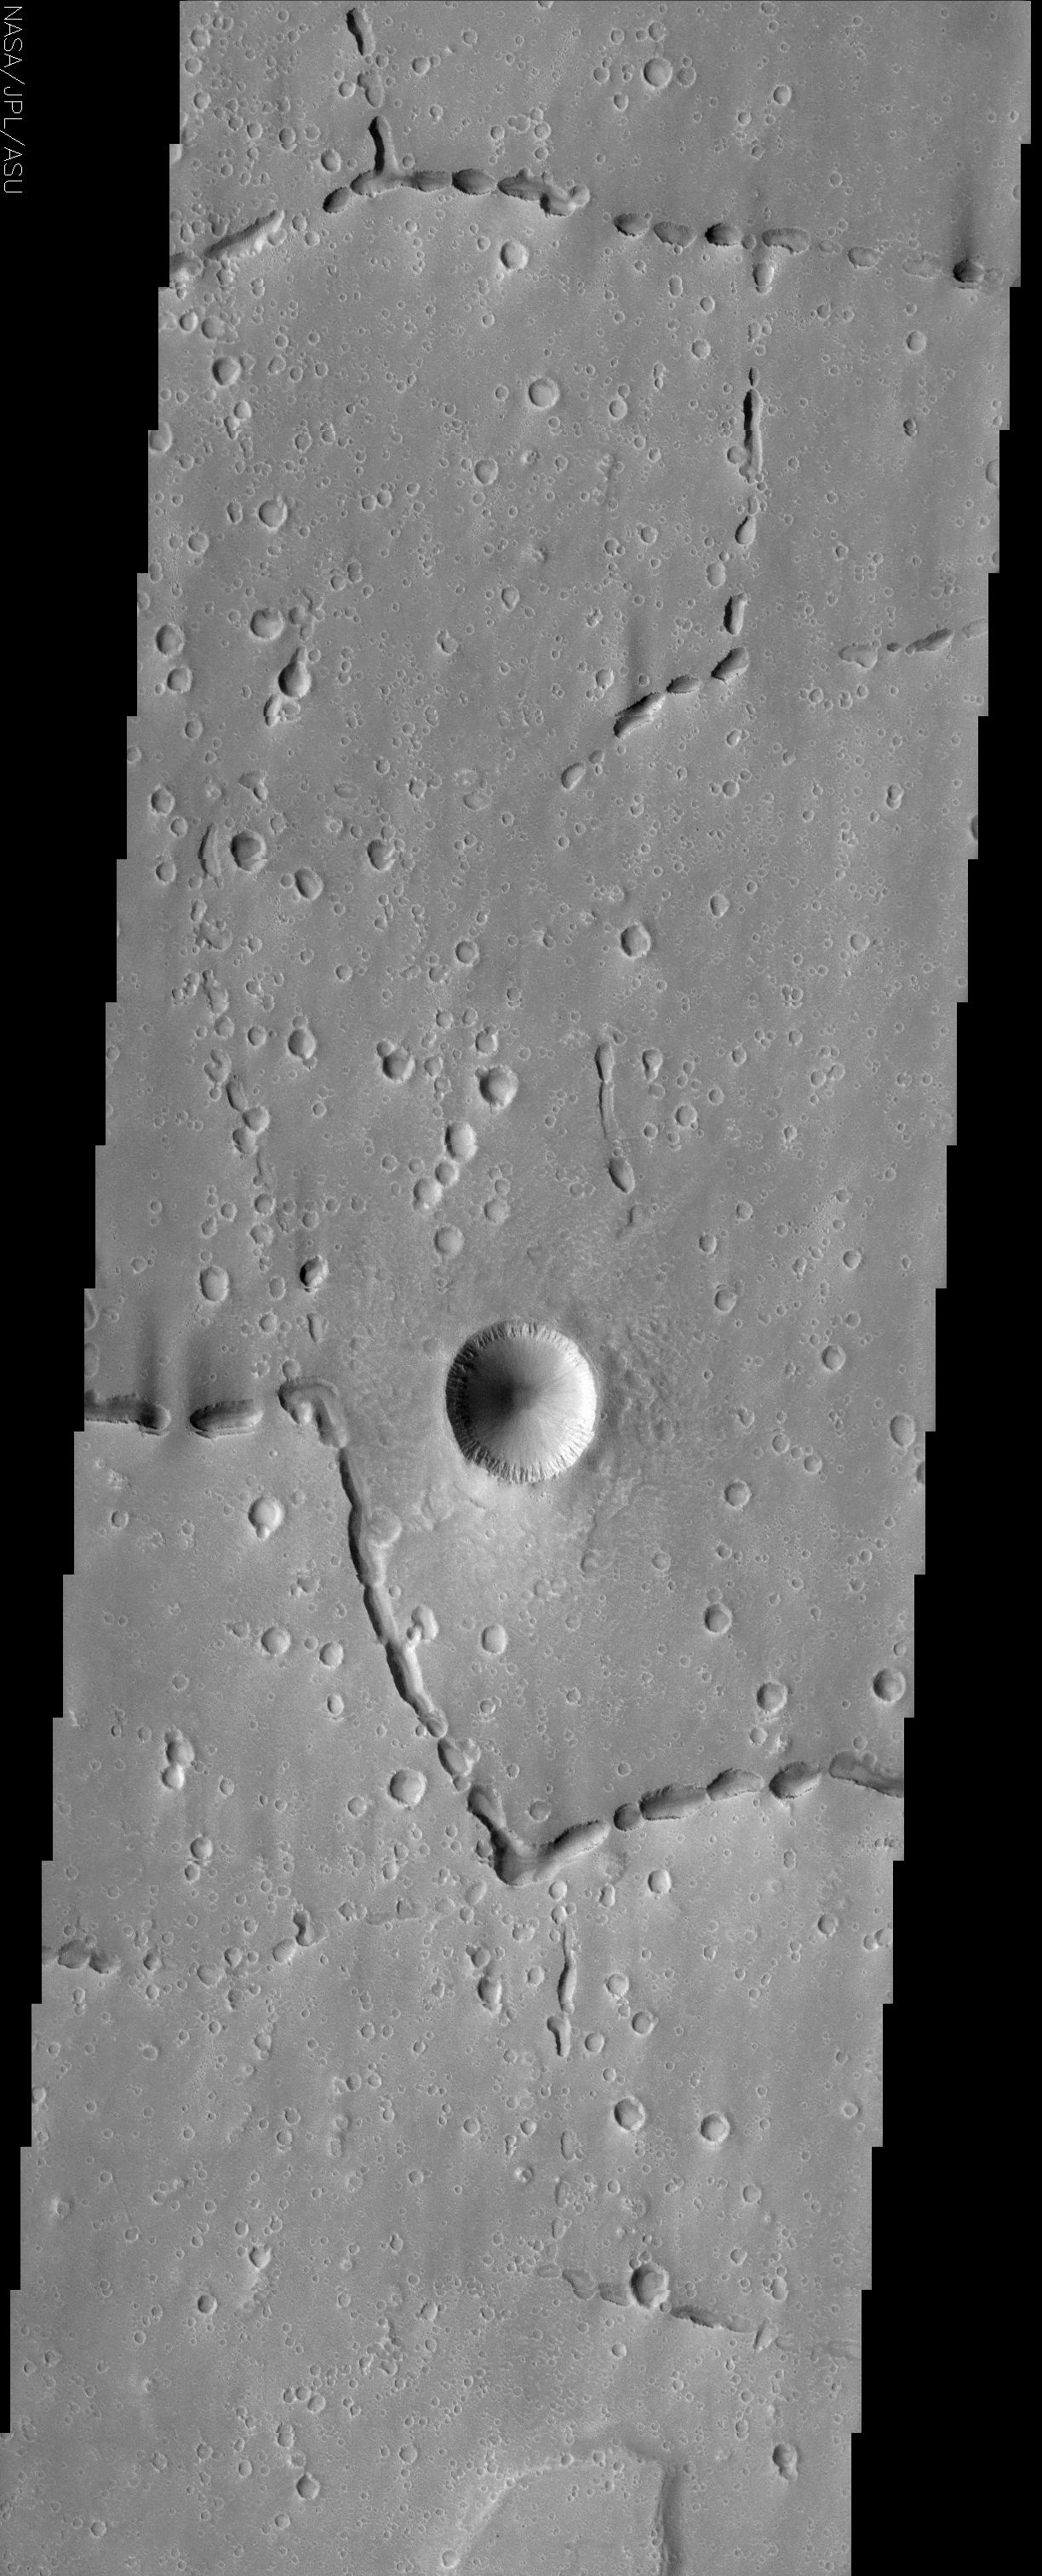

Hephaestus Fossae

(Released 3 July 2002)
Off the western flank of Elysium are the Hephaestus Fossae, including linear arrangements of small, round pits. These features are commonly called “pit chains” and most likely represent the collapse of lava tubes. Lava tubes allow molten rock to move long distances underground. When the lava drains out it leaves unsupported tunnels, which can collapse and form pits. These particular pit chains are unusual because they change direction abruptly. In the lower portion of the image, pits have collapsed at the bends and allow us to observe the sharp, nearly right angle corners. These direction changes are most likely due to some sort of structural control during the emplacement of the lava tubes.

There is an extraordinarily high concentration of small, degraded craters on the plains surface. The size range of these craters is fairly consistent and they all appear to be of similar age. It is unlikely that these were caused by primary impacts (impacts of meteors onto the surface) because both the size and timing distributions of primary impactors vary tremendously. However, the craters in the image could have been created from secondary impacts. Secondaries are impacts of material that is excavated during a large cratering event nearby or from the disintegration of a primary meteor in the atmosphere into many smaller parts that rain onto the surface.

In contrast to these older, small craters, there is a relatively young crater in the center of the image. A hummocky ejecta blanket is visible around the crater and has covered some of the smaller craters on the plain around it. The edges of the crater are sharp, formed by rocky material in the crater rim. This material is visible as the layer of rough, grooved material at the top of the inside walls. Small dust avalanches have left dark streaks down the inside walls of the crater.

Credit: NASA/JPL/Arizona State University